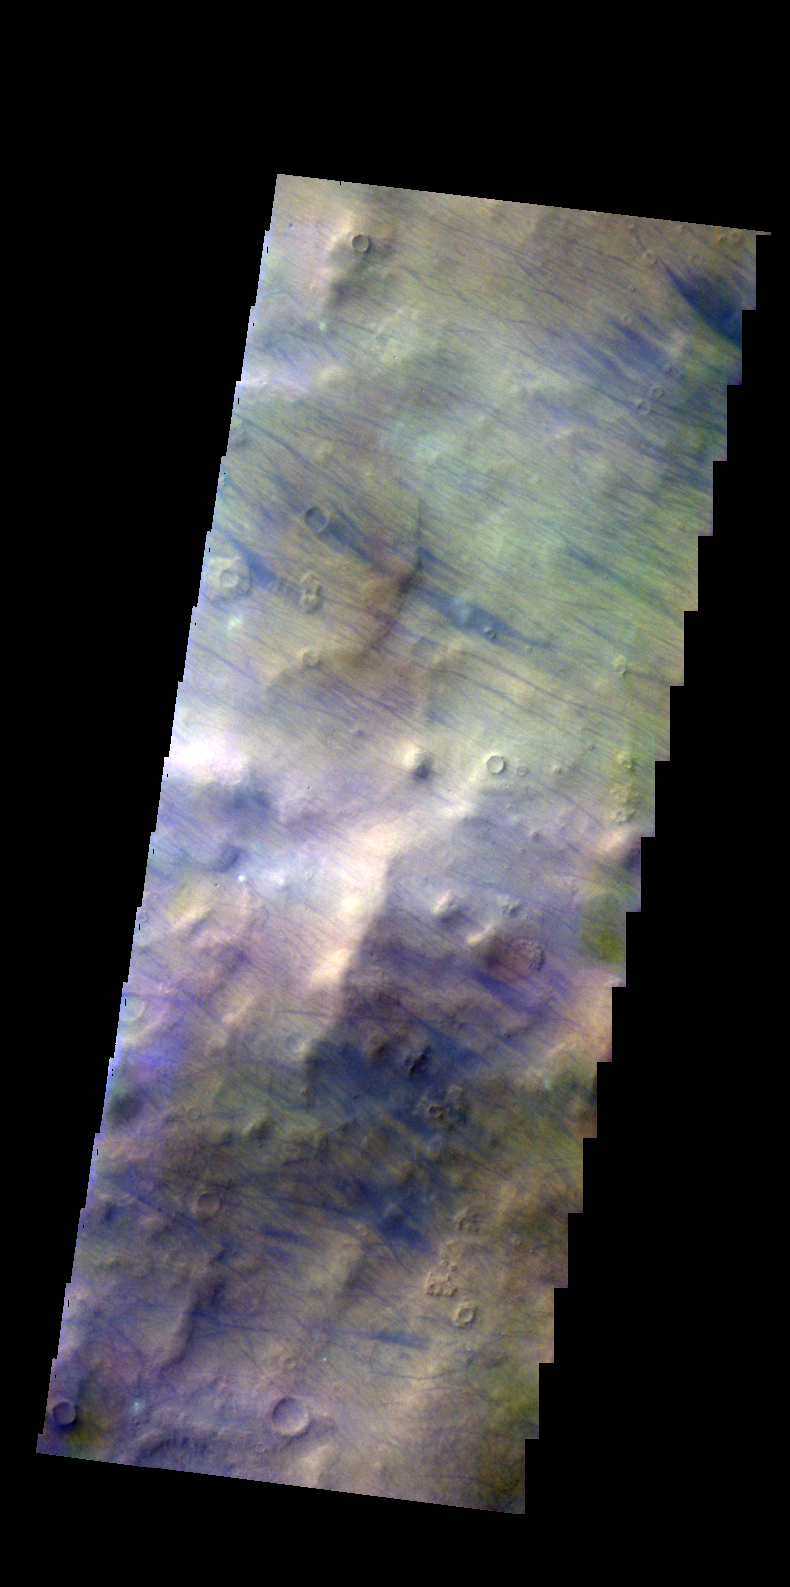

Terra Cimmeria – False Color

The THEMIS VIS camera contains 5 filters. The data from different filters can be combined in multiple ways to create a false color image. These false color images may reveal subtle variations of the surface not easily identified in a single band image. Today’s false color image shows dust devil tracks (dark blue linear feature) in Terra Cimmeria.

Credit: NASA/JPL-Caltech/ASU